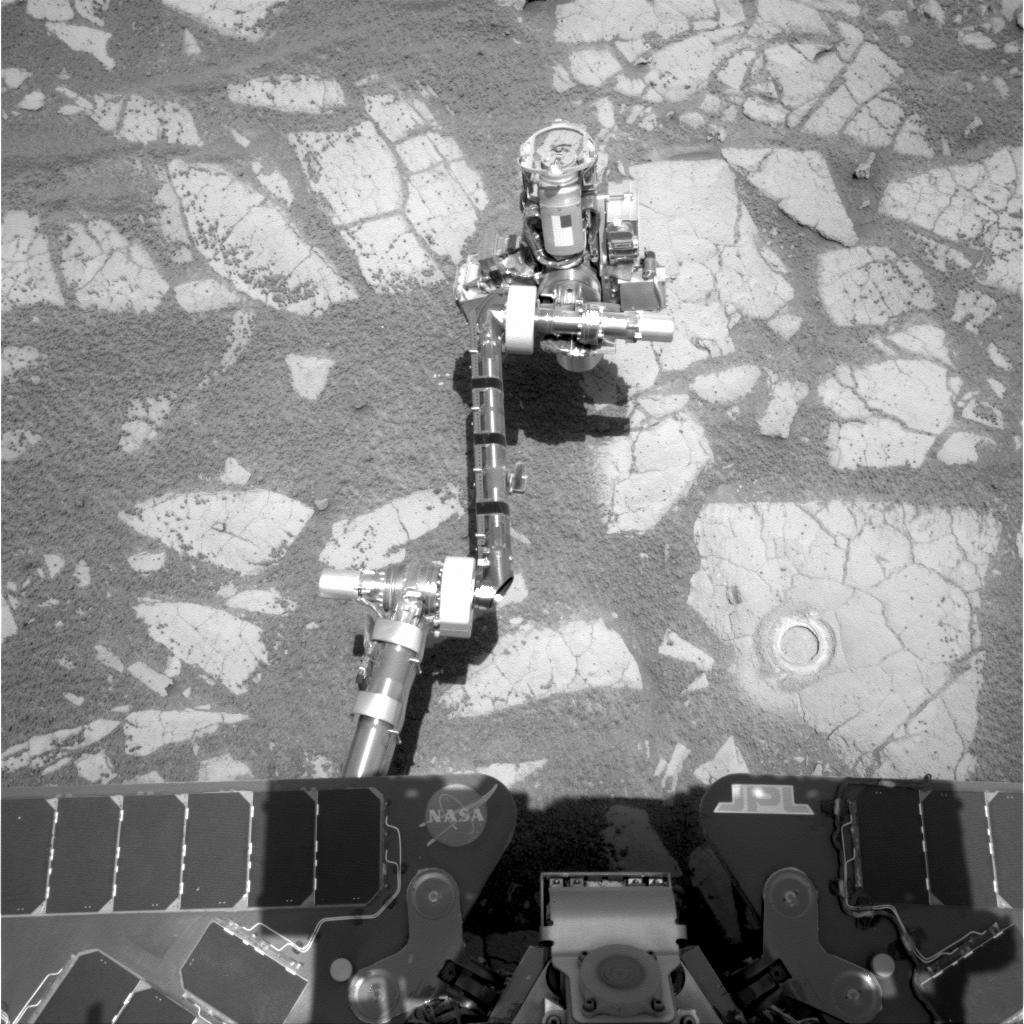

Opportunity’s Arm and ‘Gagarin’ Rock, Sol 405

NASA’s Mars Exploration Rover Opportunity used its rock abrasion tool on a rock informally named “Gagarin” during the 401st and 402nd Martian days, or sols, of the rover’s work on Mars (March 10 and 11, 2005). This image, taken by Opportunity’s navigation camera on Sol 405 (March 14, 2005), shows the circular mark left on the rock. The circle is about 4.5 centimeters (1.8 inches) in diameter.

At the end of the rover’s arm, the tool turret is positioned with the rock abrasion tool pointing upward in this image.

The abrasion target on the rock Gagarin was informally named “Yuri.” A view taken by Opportunity’s microscopic imager after the target was brushed by the rock abrasion tool is at PIA07480.

NASA’s Jet Propulsion Laboratory, a division of the California Institute of Technology in Pasadena, manages the Mars Exploration Rover Project for the NASA Science Mission Directorate, Washington.

Credit: NASA/JPL-Caltech